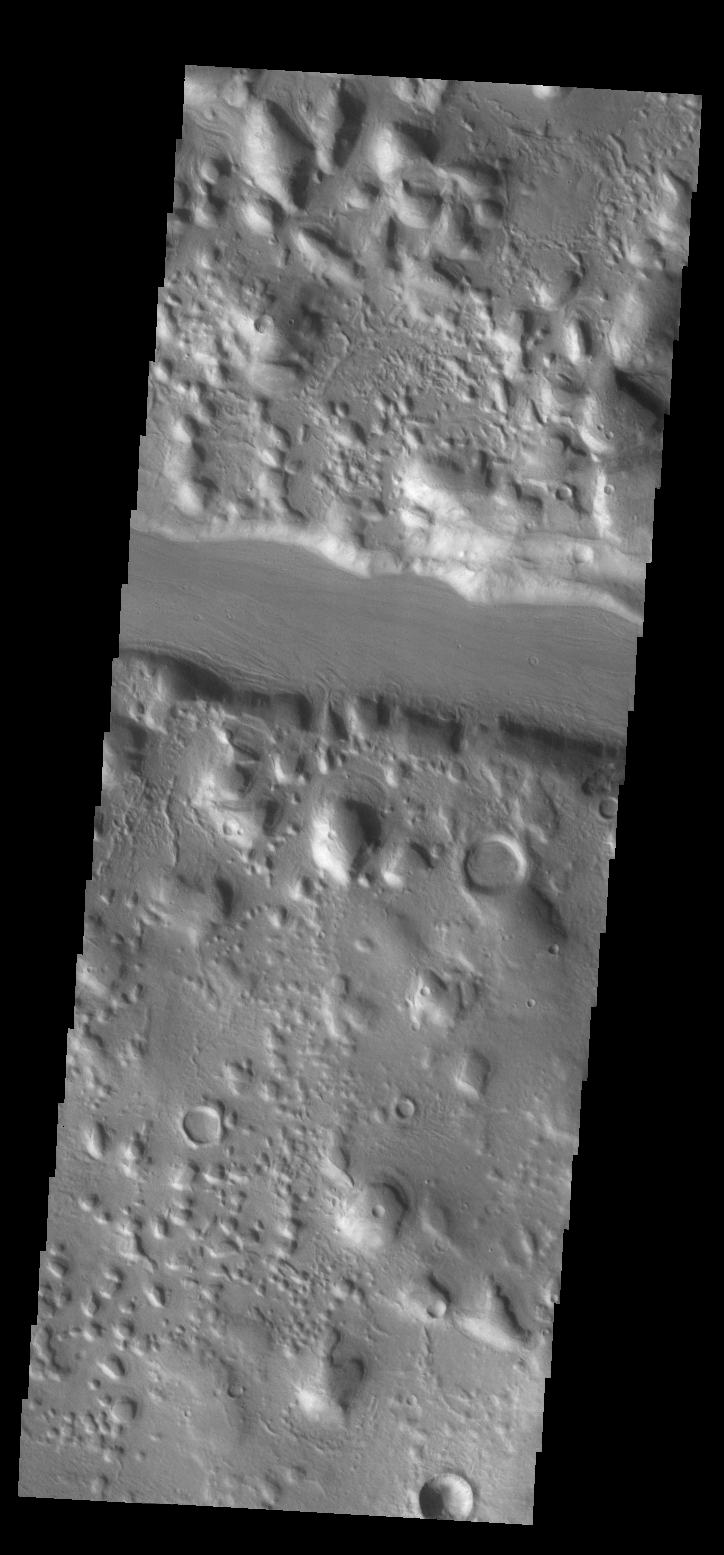

Filled Fracture

Today’s VIS image shows a channel-like feature. This feature is actually a large fracture that cuts through a small highlands.

Credit: NASA/JPL-Caltech/ASU